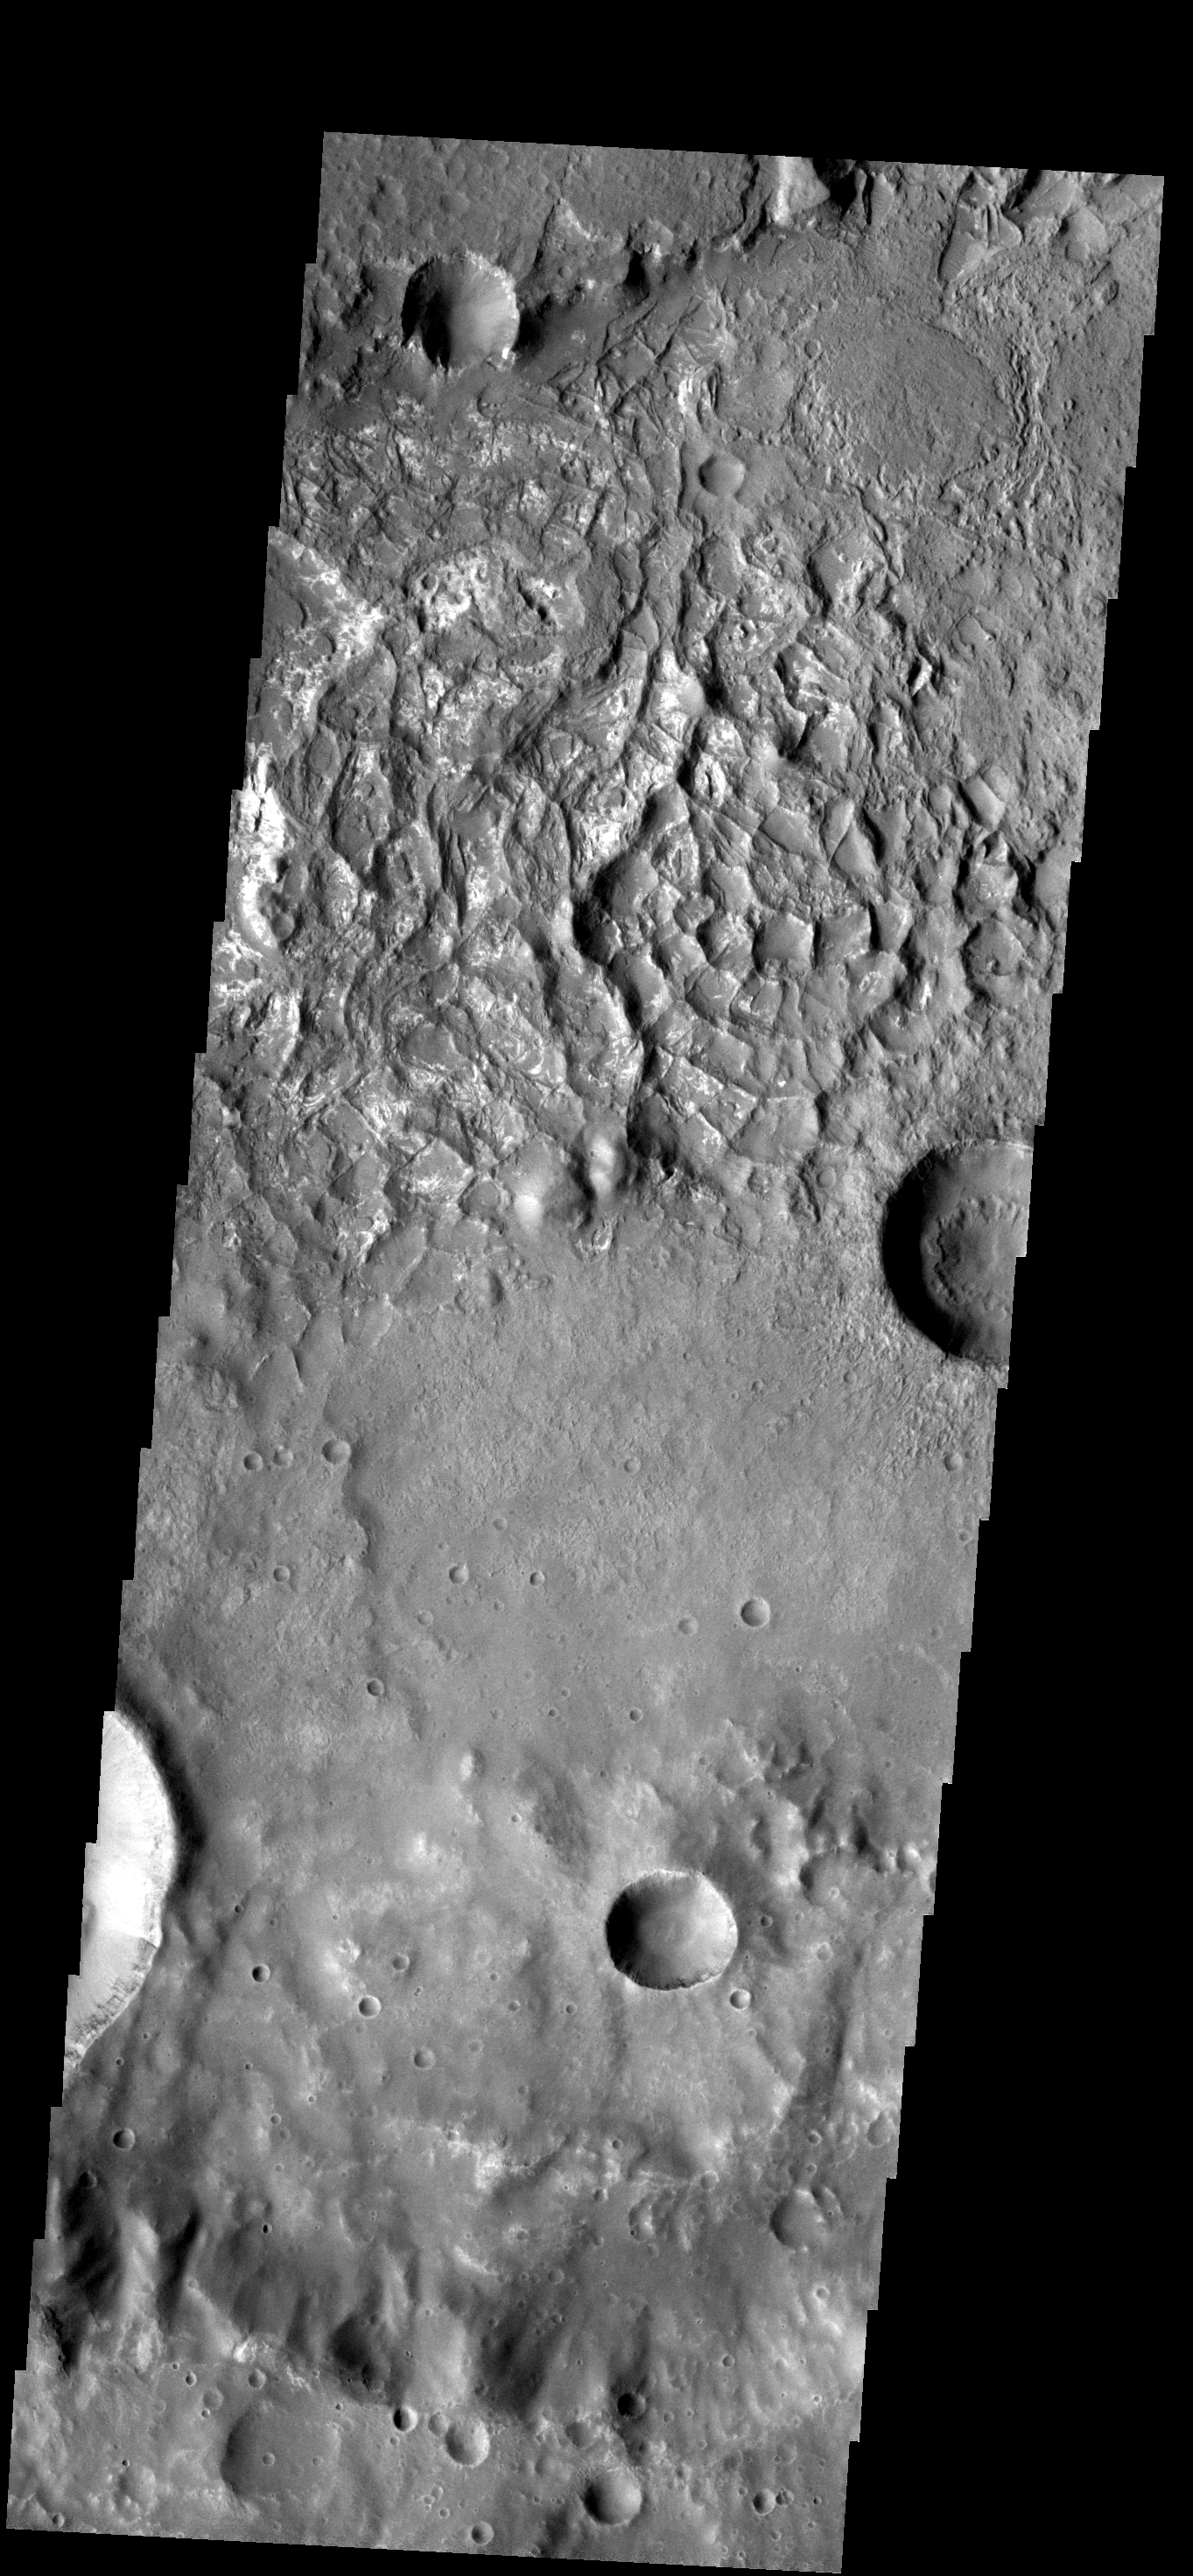

Honeycomb Ridges

These odd ridges are located on the floor of an unnamed impact crater. The ridges probably formed when a resistant material filled in cracks in a less-resistant material that has since been eroded away.

Image information: VIS instrument. Latitude -25.0N, Longitude 81.0E. 17 meter/pixel resolution.

Please see the THEMIS Data Citation Note for details on crediting THEMIS images.

Note: this THEMIS visual image has not been radiometrically nor geometrically calibrated for this preliminary release. An empirical correction has been performed to remove instrumental effects. A linear shift has been applied in the cross-track and down-track direction to approximate spacecraft and planetary motion. Fully calibrated and geometrically projected images will be released through the Planetary Data System in accordance with Project policies at a later time.

NASA’s Jet Propulsion Laboratory manages the 2001 Mars Odyssey mission for NASA’s Office of Space Science, Washington, D.C. The Thermal Emission Imaging System (THEMIS) was developed by Arizona State University, Tempe, in collaboration with Raytheon Santa Barbara Remote Sensing. The THEMIS investigation is led by Dr. Philip Christensen at Arizona State University. Lockheed Martin Astronautics, Denver, is the prime contractor for the Odyssey project, and developed and built the orbiter. Mission operations are conducted jointly from Lockheed Martin and from JPL, a division of the California Institute of Technology in Pasadena.

Credit: NASA/JPL/ASU